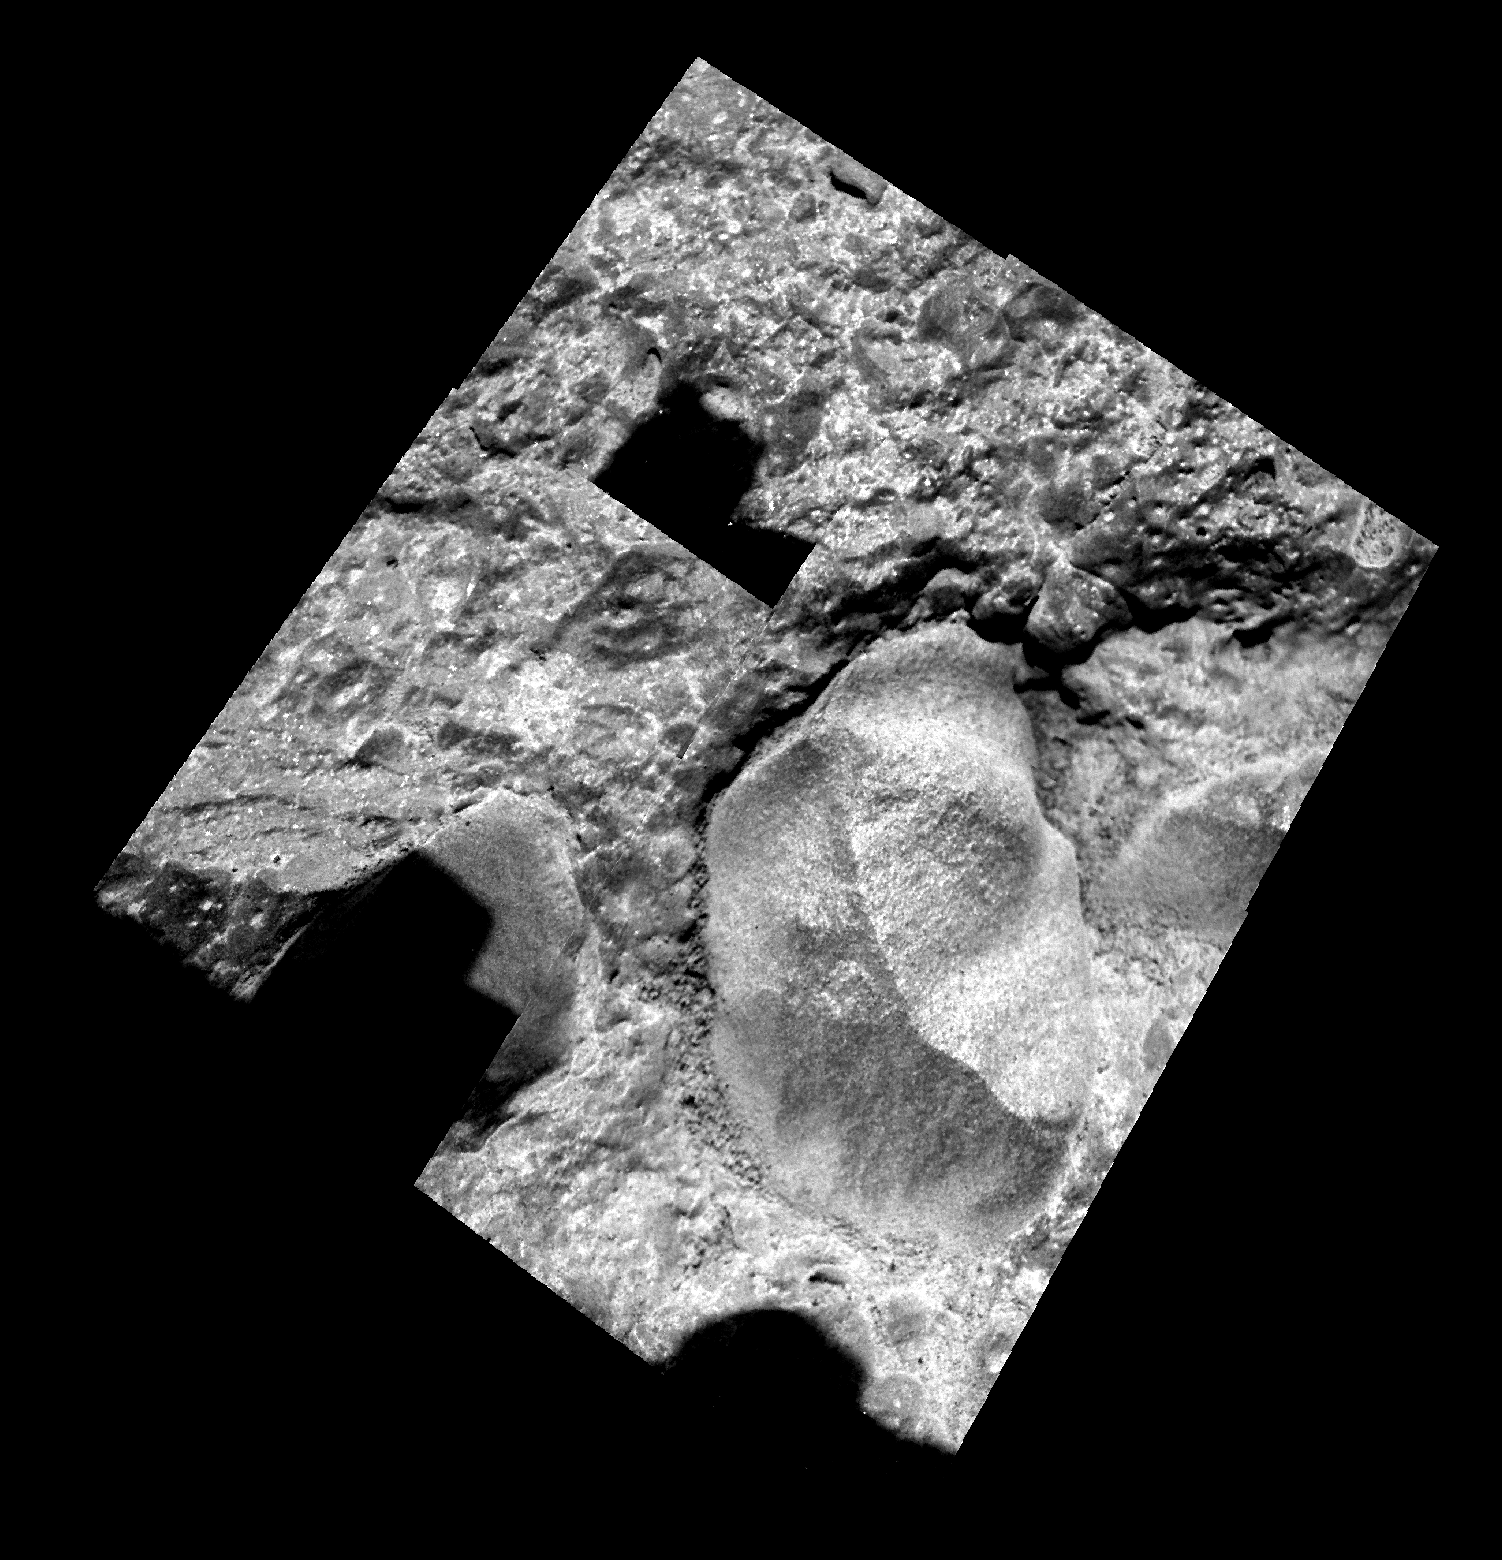

Focus on ‘Rue Legendre’

Spirit used its microscopic imager to take this mosaic of the rock “Haussmann” on martian day, or sol, 563 (August 3, 2005). The specific target is nicknamed “Rue Legendre.” The rounded nature of the pebbles indicates that they were eroded on the surface before being embedded into the Haussmann rock. The size of the larger of the two pebbles is approximately 3 centimeters (1.2 inches). The rock probably formed from impact ejecta, consistent with other rocks Spirit discovered during its climb to the summit of “Husband Hill.”

Credit: NASA/JPL/Cornell/USGS